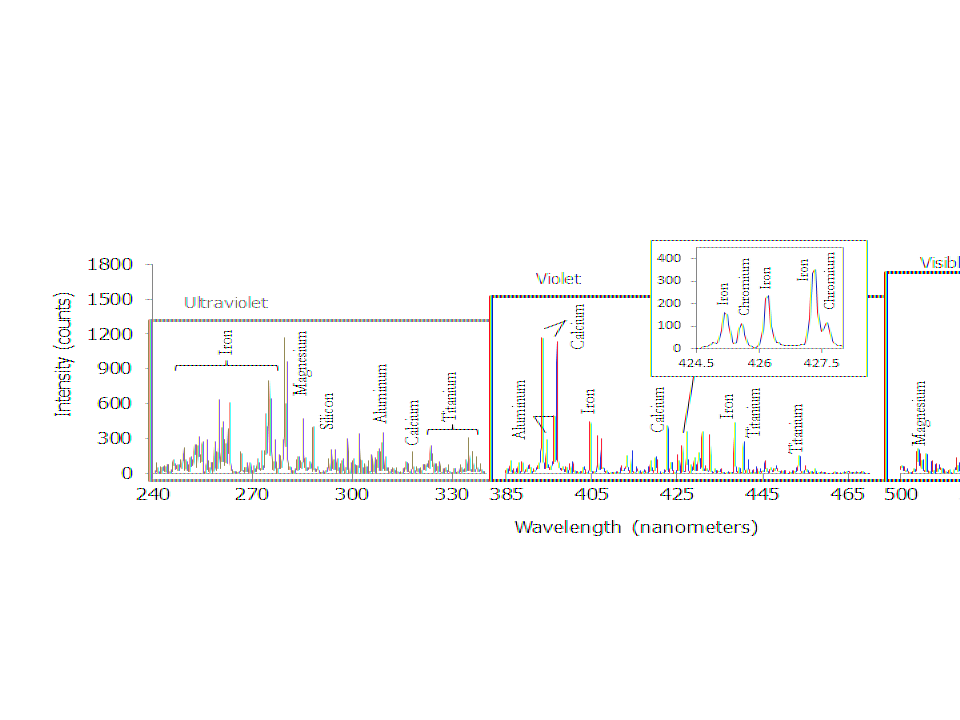

ChemCam Spectrum from Martian Rock Target ‘Ithaca’

This graph shows a spectrum recorded by the Chemistry and Camera instrument (ChemCam) in NASA’s Curiosity Mars rover. The instrument measured intensity of light at 6,144 wavelengths of ultraviolet, visible and infrared light emitted when it fired its laser at a rock target called “Ithaca.” This spectrum averages data from multiple laser firings at the same point on the rock, the lowest point in a series of targeted points on the same rock examined on Oct. 30, 2013. The firings at this particular point included the 100,000th laser shot by Curiosity on Mars.

The spectrum is typical of Martian volcanic (basalt) material. Although Ithaca is a sedimentary rock, the particles in the sediments that became the rock originated in igneous source rocks. The elements identified from the spectrum include a standard major-element suite of silicon, magnesium, aluminum, calcium, sodium, potassium, oxygen and titanium. Chromium and manganese, though not labelled, were also present.

NASA’s Jet Propulsion Laboratory, Pasadena, Calif., manages the Mars Science Laboratory Project and the mission’s Curiosity rover for NASA’s Science Mission Directorate in Washington. The rover was designed and assembled at JPL, a division of the California Institute of Technology in Pasadena.

Credit: NASA/JPL-Caltech/LANL/CNES/IRAP/UNM